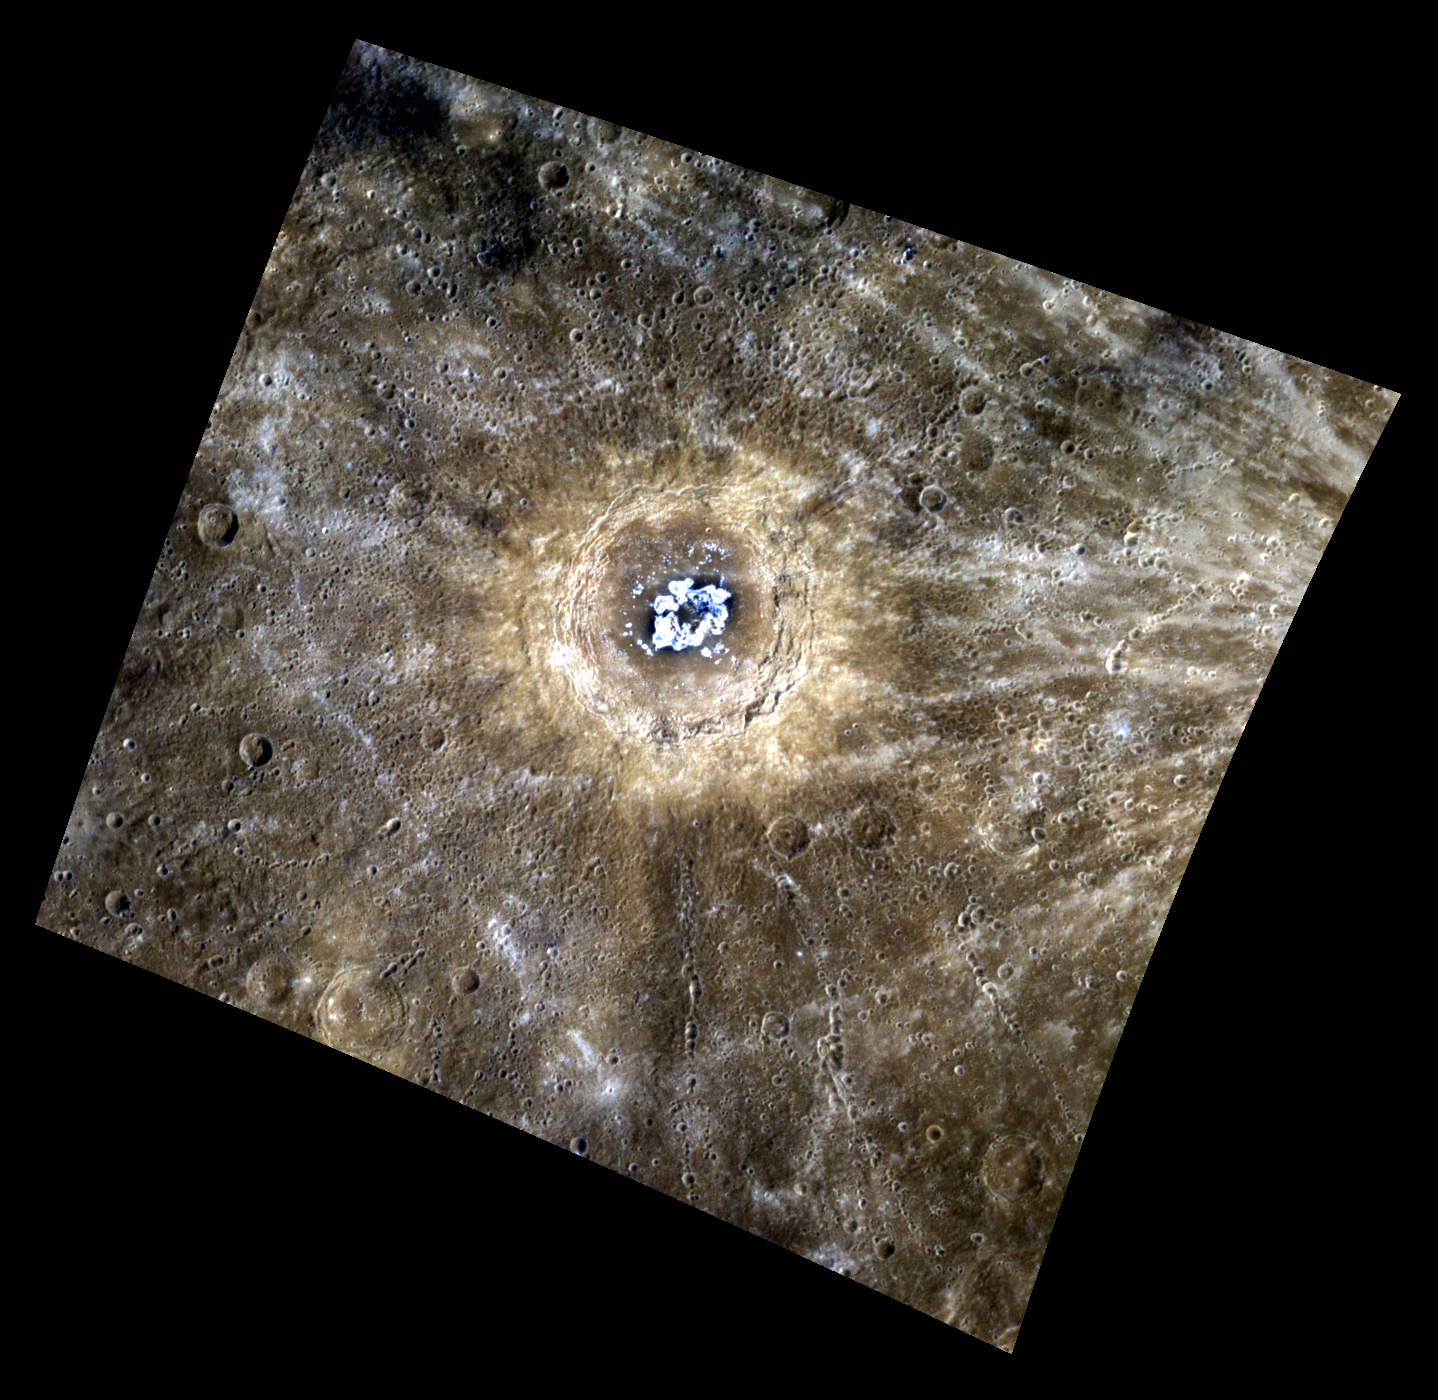

Nebula? No, It’s the Cat’s Eye Crater!

Centered in this stunning image lies Eminescu crater, illuminated by a bright halo of material around its edge. The ends of a ray system emanating from Xiao Zhao are on the right side of the image. Standing in stark contrast with the low reflectance material within the crater (identifiable as the dark regions on the crater’s floor) are bright hollows (identifiable as the bright ring near the crater’s center).

Today’s image title is in reference to the Cat’s Eye Nebula, a well studied, iconic nebula that shares similar features to this image of Eminescu, such as notably the blues, yellows, and spherical shape of the formation.

This image was acquired as a high-resolution targeted color observation. Targeted color observations are images of a small area on Mercury’s surface at resolutions higher than the 1-kilometer/pixel 8-color base map. During MESSENGER’s one-year primary mission, hundreds of targeted color observations were obtained. During MESSENGER’s extended mission, high-resolution targeted color observations are more rare, as the 3-color base map covered Mercury’s northern hemisphere with the highest-resolution color images that are possible.

Date acquired: January 03, 2012
Image Mission Elapsed Time (MET): 234069356, 234069376, 234069360
Image ID: 1218103, 1218108, 1218104
Instrument: Wide Angle Camera (WAC) of the Mercury Dual Imaging System (MDIS)
WAC filters: 9, 7, 6 (996, 748, 433 nanometers) in red, green, and blue
Center Latitude: 10.47°
Center Longitude: 113.8° E
Resolution: 466 meters/pixel
Scale: Eminescu has a diameter 130 km (81 mi)
Incidence Angle: 26.6°
Emission Angle: 23.5°
Phase Angle: 50.2°

The MESSENGER spacecraft is the first ever to orbit the planet Mercury, and the spacecraft’s seven scientific instruments and radio science investigation are unraveling the history and evolution of the Solar System’s innermost planet. MESSENGER acquired over 150,000 images and extensive other data sets. MESSENGER is capable of continuing orbital operations until early 2015.

For information regarding the use of images, see the MESSENGER image use policy.

Credit: NASA/Johns Hopkins University Applied Physics Laboratory/Carnegie Institution of Washington